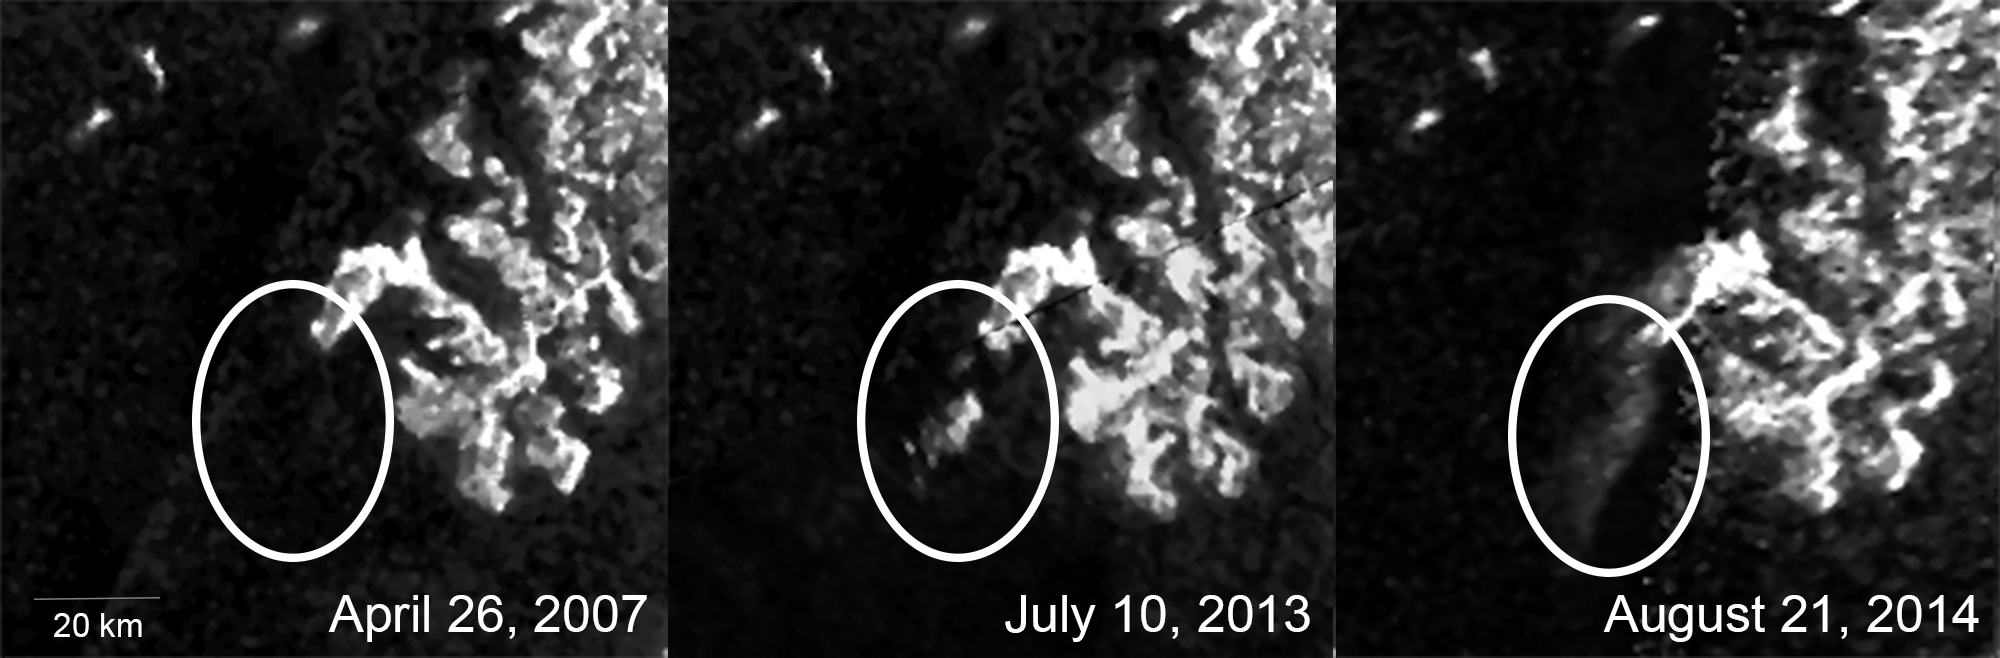

Mysterious Changing Feature in Ligeia Mare

Unannotated Version

These three images, created from Cassini Synthetic Aperture Radar (SAR) data, show the appearance and evolution of a mysterious feature in Ligeia Mare, one of the largest hydrocarbon seas on Saturn’s moon Titan. The views, taken during three different Cassini flybys of Titan, show that this feature was not visible in earlier radar images of the same region and its appearance changed between 2013 and 2014.

In the images, the dark areas represent the sea, which is thought to be composed of mostly methane and ethane. Most of the bright areas represent land surface above or just beneath the water line. The mysterious bright feature appears off the coast below center in the middle and right images.

The mystery feature had not been seen in preceding SAR observations of the region from 2007 to 2009. After its first appearance in early July 2013, it was not visible in observations by Cassini’s Visible and Infrared Mapping Spectrometer, obtained later in July and in September 2013. Low-resolution SAR images obtained in October 2013 also failed to recover the feature.

The SAR observation from Cassini’s August 21, 2014 Titan flyby shows that the feature was still visible, although its appearance changed during the 11 months since it was last observed. The feature seems to have changed in size between the images from 2013 and 2014 — doubling from about 30 square miles (about 75 square kilometers) to about 60 square miles (about 160 square kilometers). Ongoing analyses of these data may eliminate some of the explanations previously put forward, or reveal new clues as to what is happening in Titan’s seas.

The Cassini radar team is investigating possible origins for the feature, including surface waves, rising bubbles, floating solids, solids that are suspended just below the surface or perhaps something more exotic. Researchers suspect that the appearance of this feature could be related to changing seasons on Titan, as summer draws near in the moon’s northern hemisphere. Monitoring such changes is a major goal for Cassini’s current extended mission.

The upper half of the middle image uses data from the April 26, 2007 Titan flyby. That area did not receive SAR coverage during the July 10, 2013 encounter, so the earlier data was used to fill-in the scene.

The Cassini-Huygens mission is a cooperative project of NASA, the European Space Agency and the Italian Space Agency. NASA’s Jet Propulsion Laboratory, a division of the California Institute of Technology in Pasadena, manages the mission for NASA’s Science Mission Directorate, Washington, DC. The Cassini orbiter was designed, developed and assembled at JPL. The radar instrument was built by JPL and the Italian Space Agency, working with team members from the United States and several European countries.

Credit: NASA/JPL-Caltech/ASI/Cornell